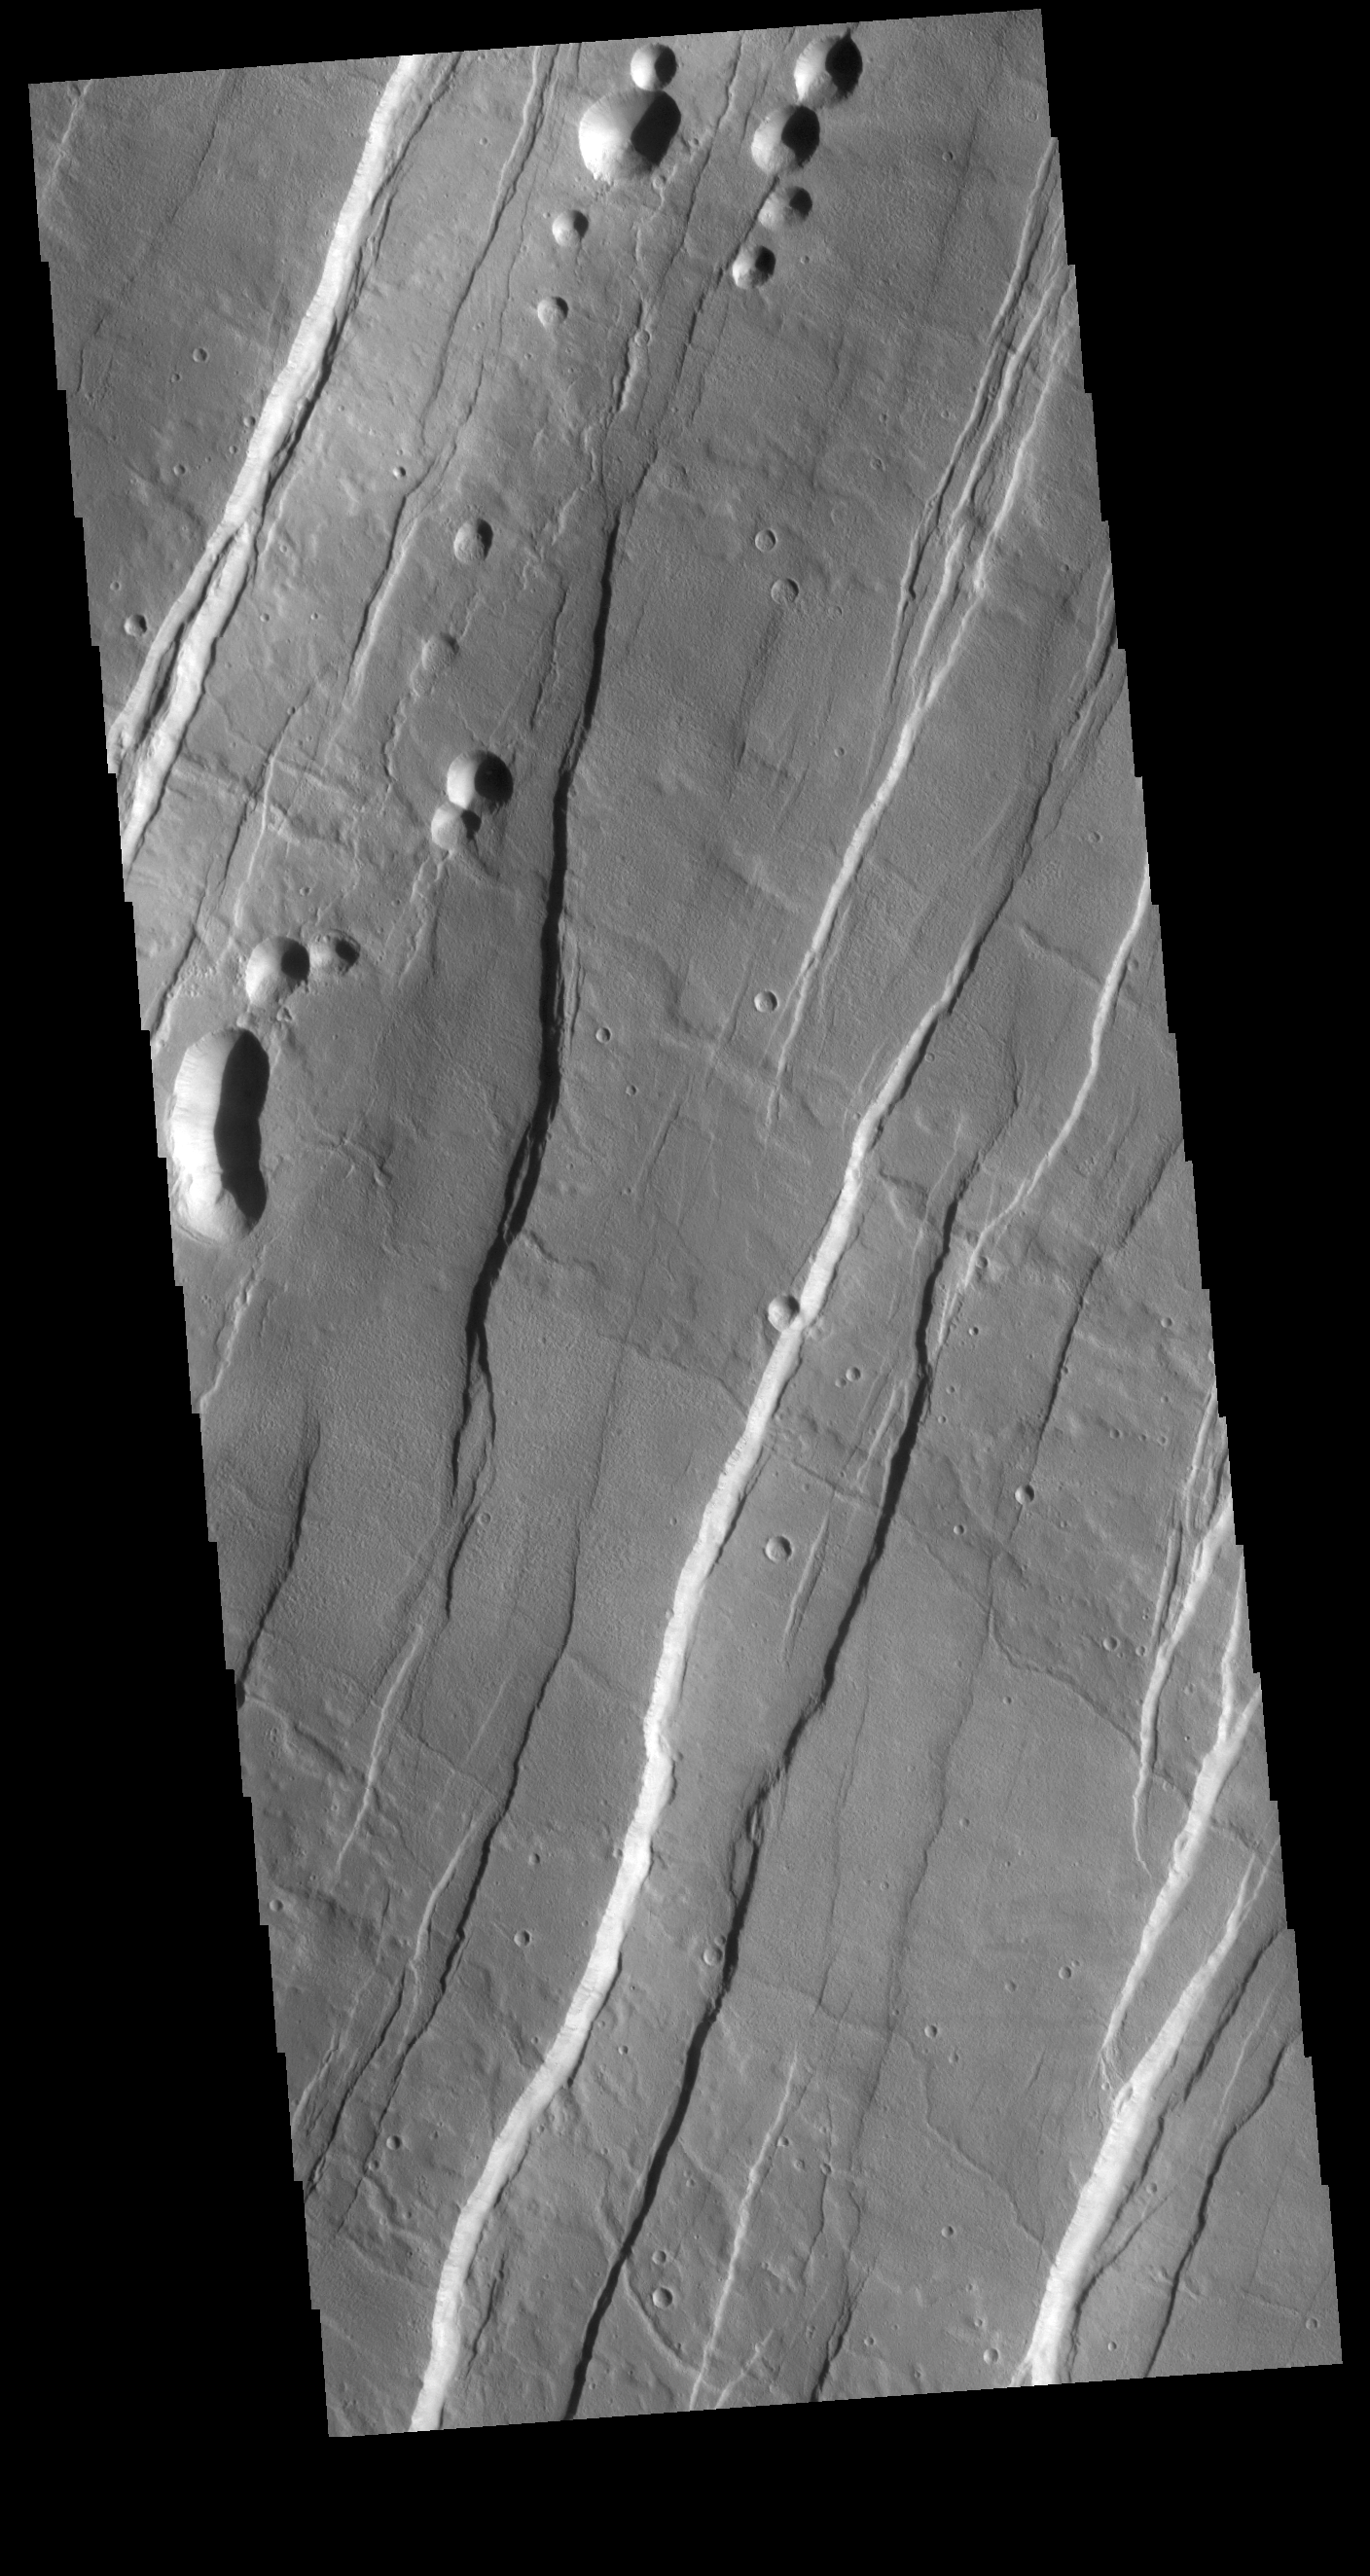

Phlegethon Catena

This VIS image is located on the eastern flank of Alba Mons. Linear faults and graben surround the volcano aligned north/south, intersecting and deflected around the summit. The large graben with the small circular pits in the upper left part of this image is called Phlegethon Catena. The term catena means a string of craters or circular depressions. The depressions in this image were likely formed by the collapse of the preexisting surface into a subsurface void. Graben are caused by blocks of material that drop down along paired faults, and are formed due to tectonic forces. It may be that lava flowed along the trace of the graben and left behind a subsurface lava tube. As the roof of the tube collapses the circular features are created.

Credit: NASA/JPL-Caltech/ASU